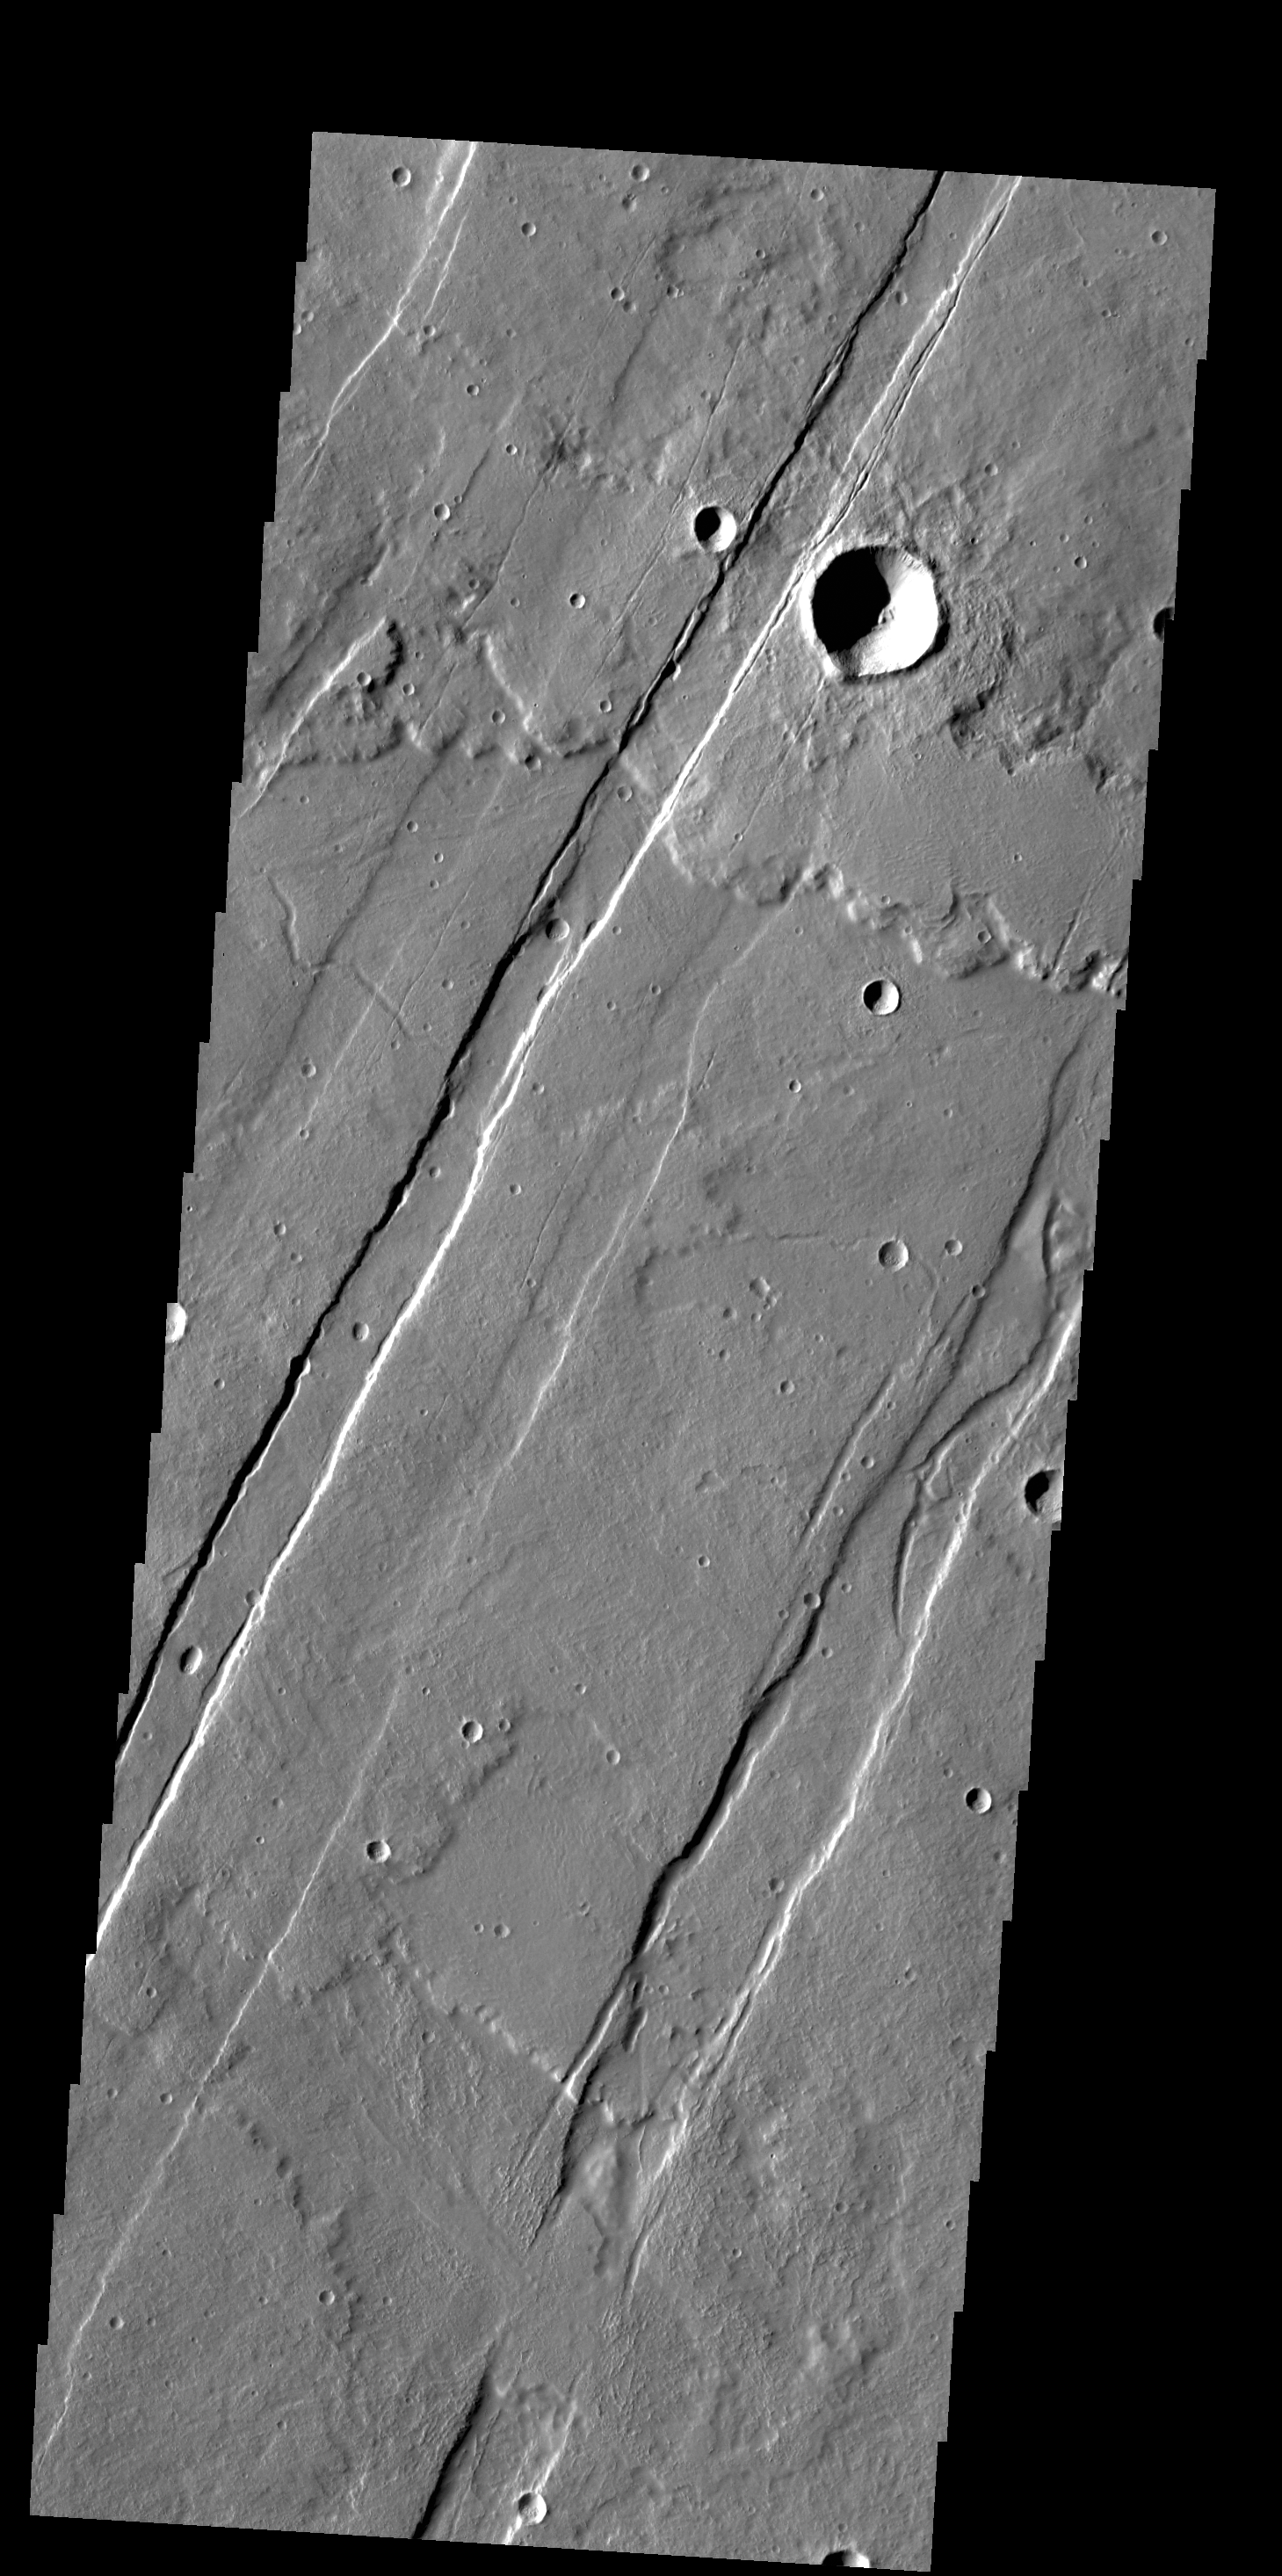

Acheron Catena

This VIS image shows several of the graben (fault bounded depression) that are part of Acheron Catena. Most of the lava flows in the image originated at Alba Mons and predate the graben.

Credit: NASA/JPL-Caltech/ASU